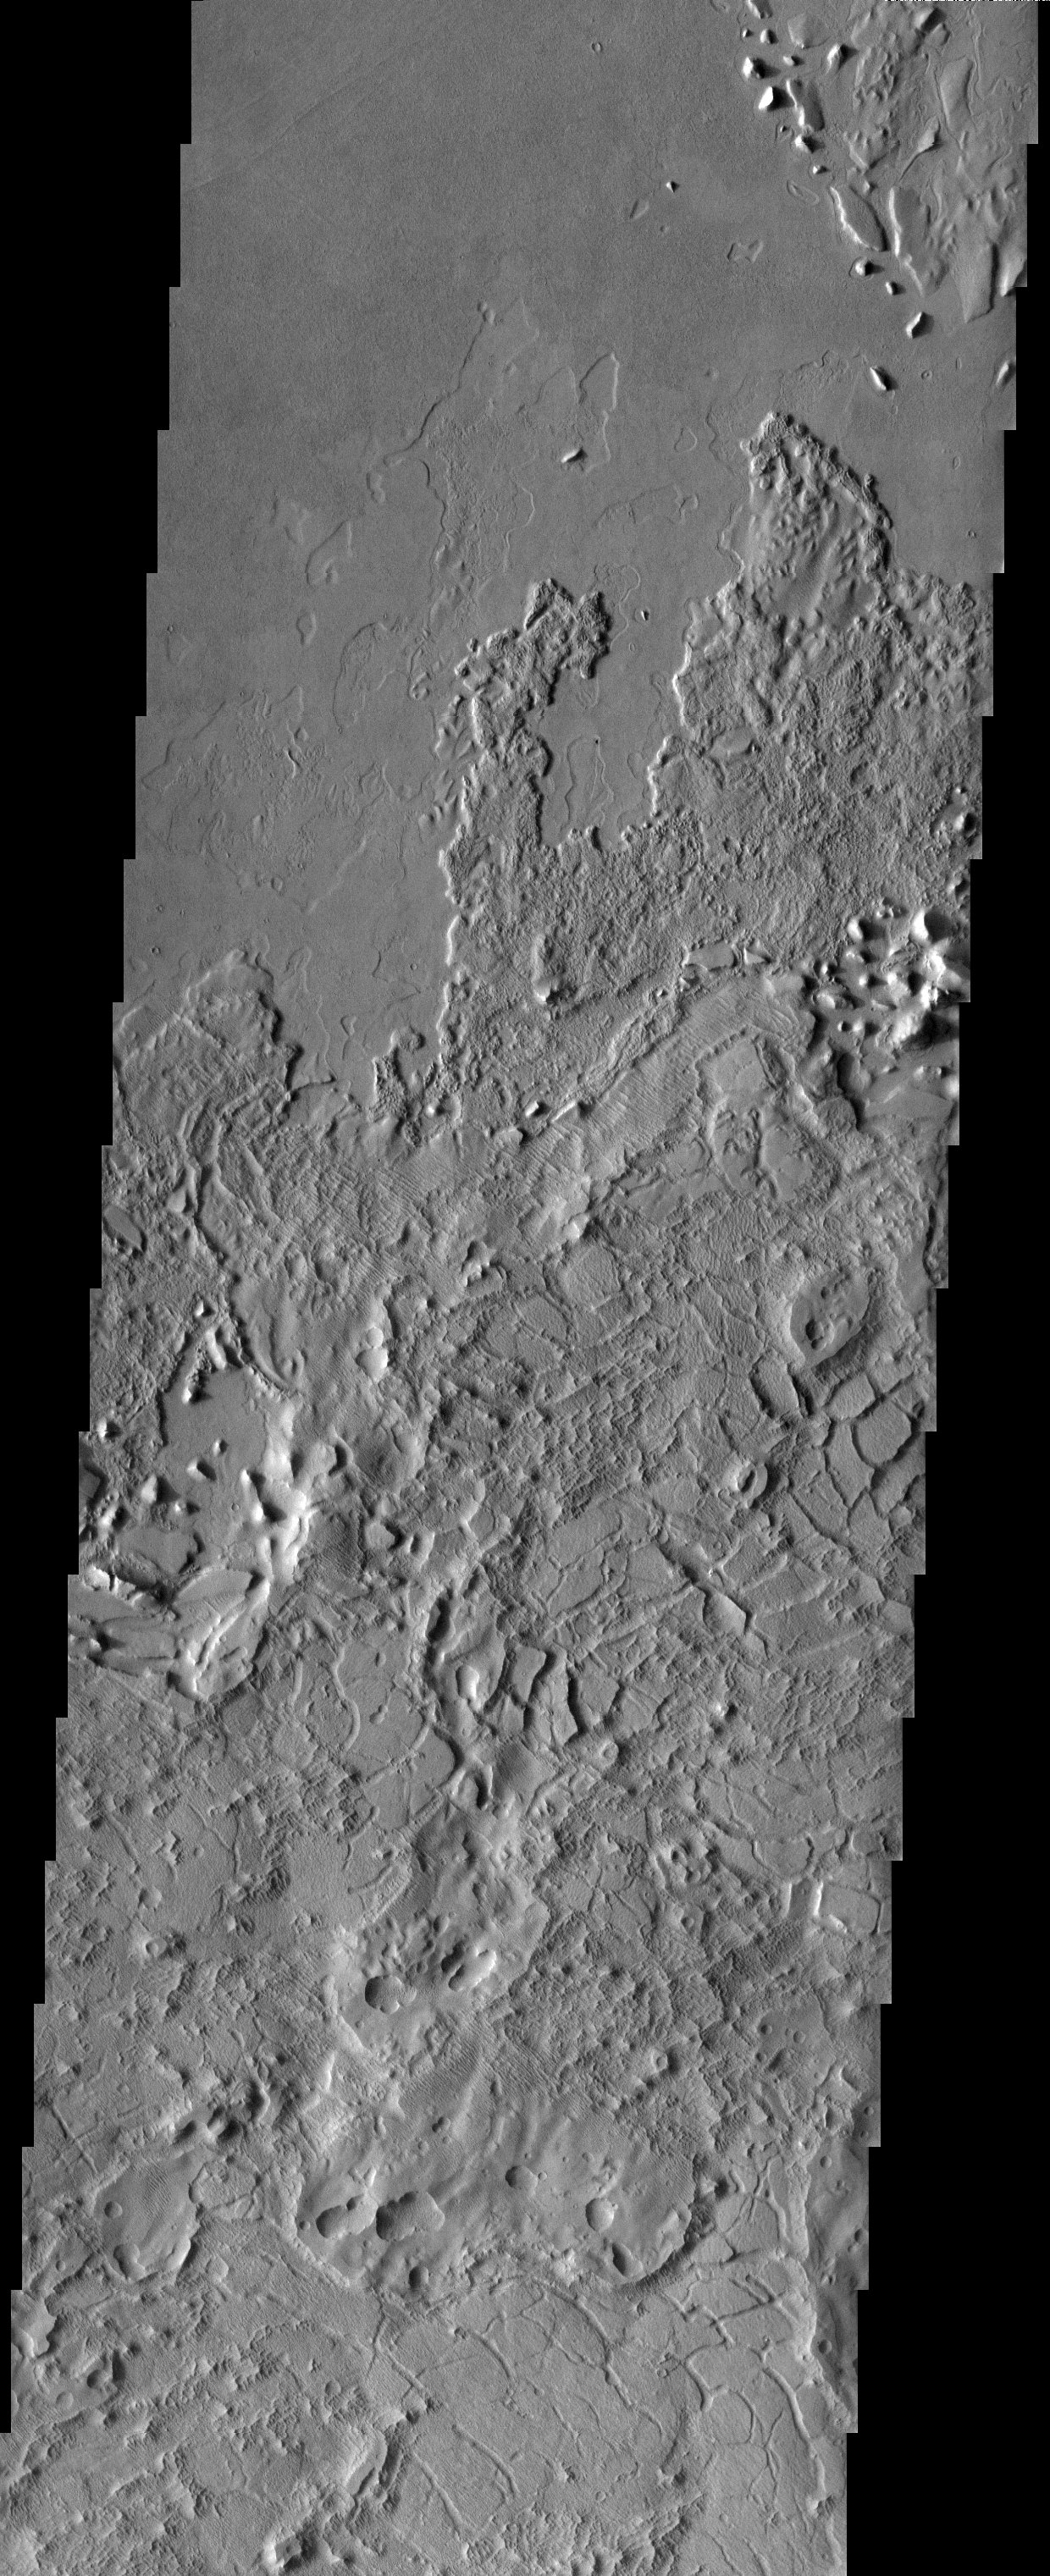

Lucus Planum

A crazy cacophony of bizarre surface features in Lucus Planum.

Note: this THEMIS visual image has not been radiometrically nor geometrically calibrated for this preliminary release. An empirical correction has been performed to remove instrumental effects. A linear shift has been applied in the cross-track and down-track direction to approximate spacecraft and planetary motion. Fully calibrated and geometrically projected images will be released through the Planetary Data System in accordance with Project policies at a later time.

NASA’s Jet Propulsion Laboratory manages the 2001 Mars Odyssey mission for NASA’s Office of Space Science, Washington, D.C. The Thermal Emission Imaging System (THEMIS) was developed by Arizona State University, Tempe, in collaboration with Raytheon Santa Barbara Remote Sensing. The THEMIS investigation is led by Dr. Philip Christensen at Arizona State University. Lockheed Martin Astronautics, Denver, is the prime contractor for the Odyssey project, and developed and built the orbiter. Mission operations are conducted jointly from Lockheed Martin and from JPL, a division of the California Institute of Technology in Pasadena.

Image information: VIS instrument. Latitude 1.3, Longitude 175.5 East (184.5 West). 19 meter/pixel resolution.

Credit: NASA/JPL/Arizona State University